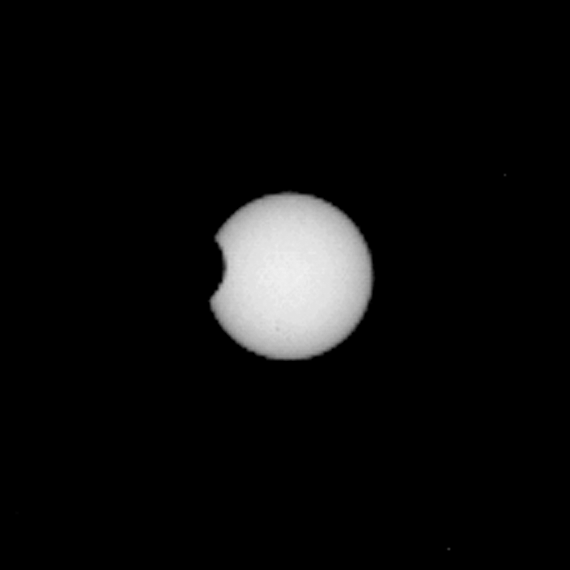

Phobos in Transit

Mars has two small, asteroid-sized moons named Phobos and Deimos. From the point of view of the rover, located near the equator of Mars, these moons occasionally pass in front of, or “transit,” the disk of the sun. These transit events are the Martian equivalent of partial solar eclipses on Earth because the outline of the moons does not completely cover the sun (in contrast, Earth’s moon does block the entire sun during a total solar eclipse). These eclipses, like those on Earth, occur in predictable “seasons” a few times each Mars year.

As part of a multi-mission campaign, NASA’s Curiosity rover is observing these transits, the first of which involved the moon Phobos grazing the sun’s disk. The event was observed on Martian day, or sol, 37 (September 13, 2012) using Curiosity’s Mast Camera, or Mastcam, equipped with special filters for directly observing the sun. In a series of high-resolution video frames acquired at about three frames per second for about two minutes, the outline of part of Phobos blocked about five percent of the sun.

This animation shows the transit as viewed by the Mastcam 100-millimiter camera (M-100) in nine frames. Another version of the animation is available (click on the image above), consisting of 20 frames taken by the Mastcam 34-millimeter camera (M-34), which has about one-third the resolution of the M-100. In total, 256 frames were taken by the M-100 and 384 frames for the M-34.

The transit was also observed by Curiosity’s Rover Environmental Monitoring Stations (REMS) instrument, which saw about a five percent drop in the sun’s ultraviolet radiation during the event.

Mission scientists use these events to very accurately determine the orbital parameters of the Martian moons. Phobos, for example, orbits very close to Mars and is slowly spiraling in to Mars because of tidal forces. These forces change the orbital position of Phobos over time, and accurate measurements of those changes can provide information about the internal structure of that moon and how it dissipates energy. Deimos orbits much farther away and is slowly spiraling out.

NASA’s Mars Exploration Rover Opportunity will also attempt to observe a different set of Phobos and Deimos transits, seen from the other side of the planet, in Meridiani Planum.

Credit: NASA/JPL-Caltech/MSSS